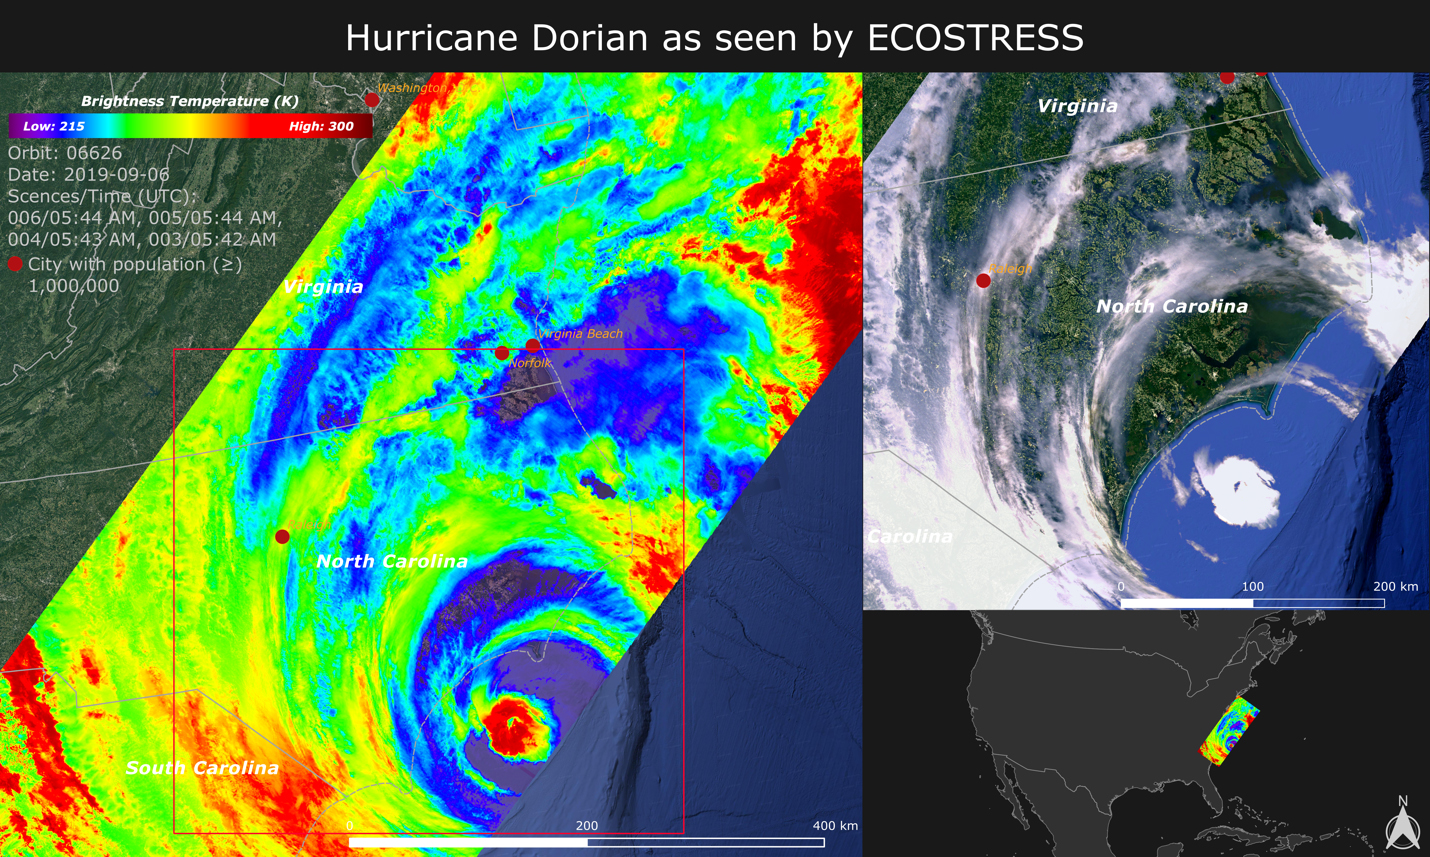

NASA Images Hurricane Dorian’s Temperature from Space

NASA’s ECOsystem Spaceborne Thermal Radiometer Experiment on Space Station (ECOSTRESS) imaged the temperature of Hurricane Dorian from the International Space Station on Sept. 6, 2019 as the storm made landfall in North Carolina.

ECOSTRESS senses the amount of emitted infrared radiation from Earth, which is converted into an equivalent temperature scale in units of degrees Kelvin. In the image, red colors such as the well-defined eye represent warmer temperatures while purple/blue represent the cooler cloud top temperatures of strong storm clouds with the potential of producing heavy rain. The temperature patterns reveal fine cloud structures that contribute to the formation of the larger hurricane. The width of the image (~400 km) is based on what ECOSTRESS sees as the Space Station flies over any given spot on Earth.

ECOSTRESS launched to the space station in June 2018. It can measure variations in temperature to within a few tenths of a degree and is able to detect temperature changes at various times of day over areas as small as a football field. ECOSTRESS’ primary mission is to detect plant health from space; however, its measurements can be used to detect other heat-related phenomena — including urban heat, fires, and volcanic activity — as well. Although disaster response is not one of its primary objectives, these highly detailed hurricane temperature estimates can be used to improve weather models.

ECOSTRESS provides a wide range of image products for studying the land surface and recently made all these products publicly available through the NASA Land Processes Distributed Active Archive Center (LPDAAC).

JPL built and manages the ECOSTRESS mission for NASA’s Earth Science Division in the Science Mission Directorate at NASA Headquarters in Washington. ECOSTRESS is an Earth Venture Instrument mission; the program is managed by NASA’s Earth System Science Pathfinder program at NASA’s Langley Research Center in Hampton, Virginia.

Credit: NASA-JPL/Caltech